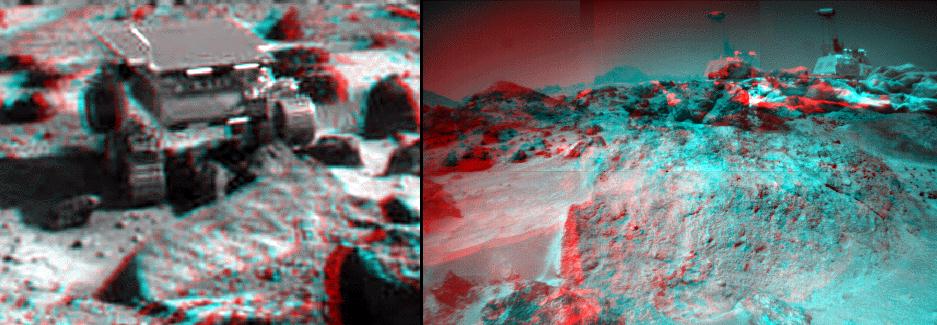

Ender as Viewed by the Rover

These anaglyph views of “Ender,” due south of the lander, were produced by combining left and right views from the IMP (left image) and two right eye frames taken from different viewing angles from the rover (right image). For the rover, one of the right eye frames was distorted using Photoshop to approximate the projection of the left eye view (without this, the stereo pair is painful to view). Then, for both the lander and rover, the left view is assigned to the red color plane and the right view to the green and blue color planes (cyan), to produce a stereo anaglyph mosaic. This mosaic can be viewed in 3-D on your computer monitor or in color print form by wearing red-blue 3-D glasses.

Mars Pathfinder is the second in NASA’s Discovery program of low-cost spacecraft with highly focused science goals. The Jet Propulsion Laboratory, Pasadena, CA, developed and manages the Mars Pathfinder mission for NASA’s Office of Space Science, Washington, D.C. JPL is a division of the California Institute of Technology (Caltech).

Click below to see the left and right views individually.

Left
Right
Photojournal note: Sojourner spent 83 days of a planned seven-day mission exploring the Martian terrain, acquiring images, and taking chemical, atmospheric and other measurements. The final data transmission received from Pathfinder was at 10:23 UTC on September 27, 1997. Although mission managers tried to restore full communications during the following five months, the successful mission was terminated on March 10, 1998.

Credit: NASA/JPL